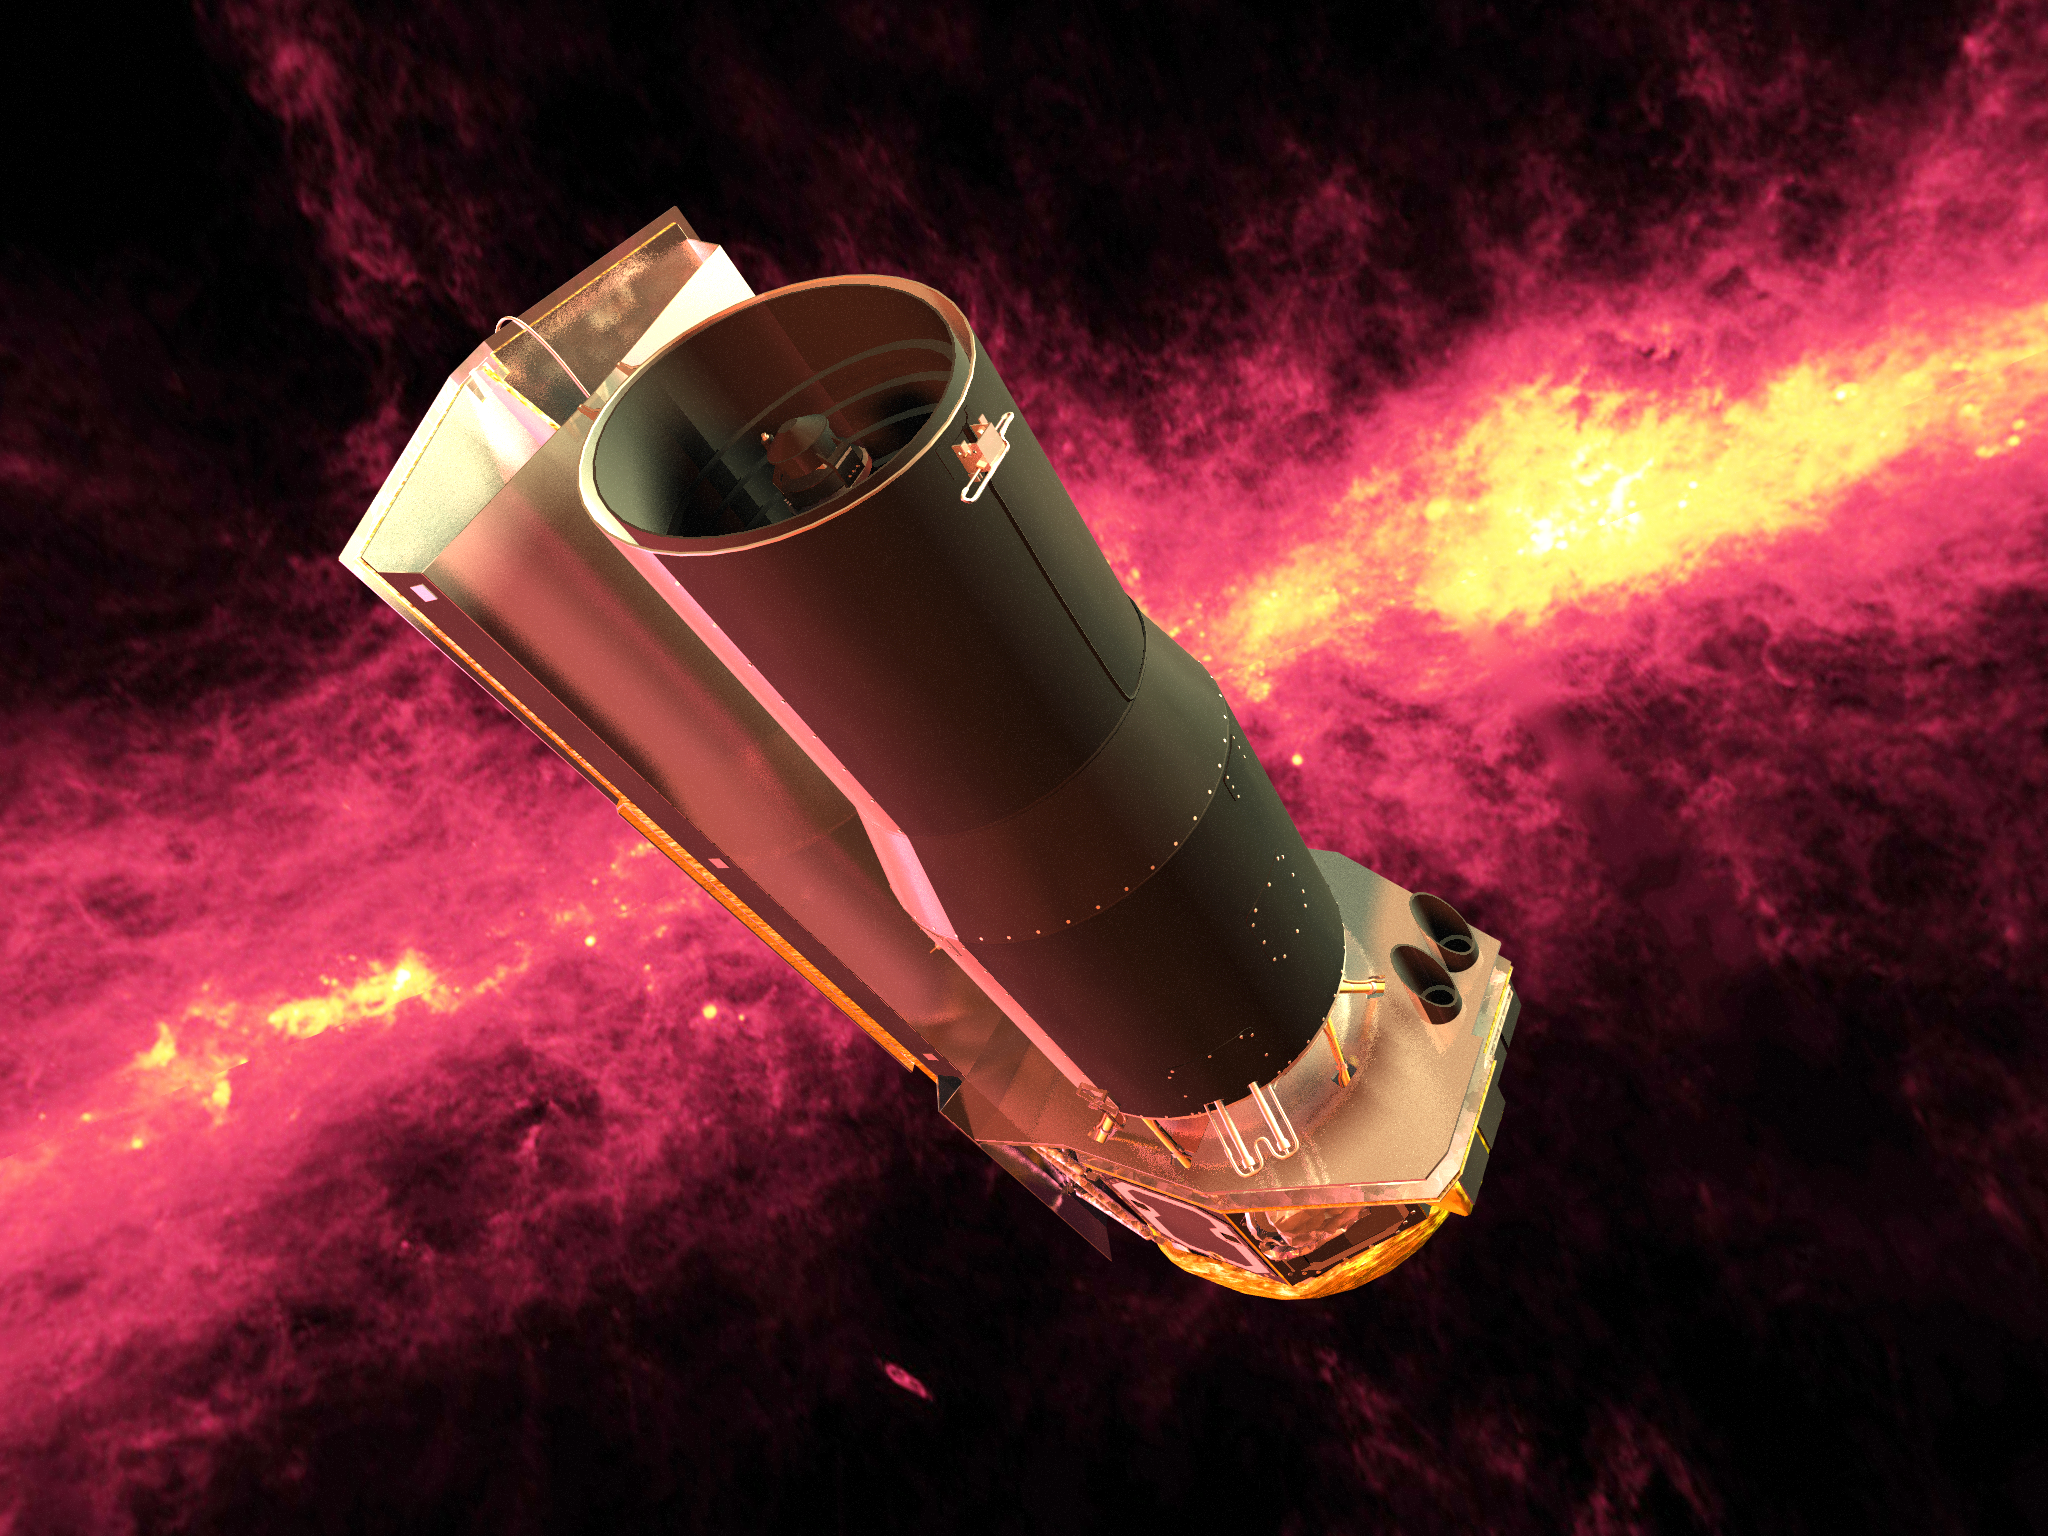

Spitzer Rendered against an Infrared (100 Micron) Sky

Spitzer seen against the infrared sky. The band of light is the glowing dust emission from the Milky Way galaxy seen at 100 microns (as seen by the IRAS/COBE missions).

Credit: NASA/JPL-Caltech/R. Hurt (SSC)